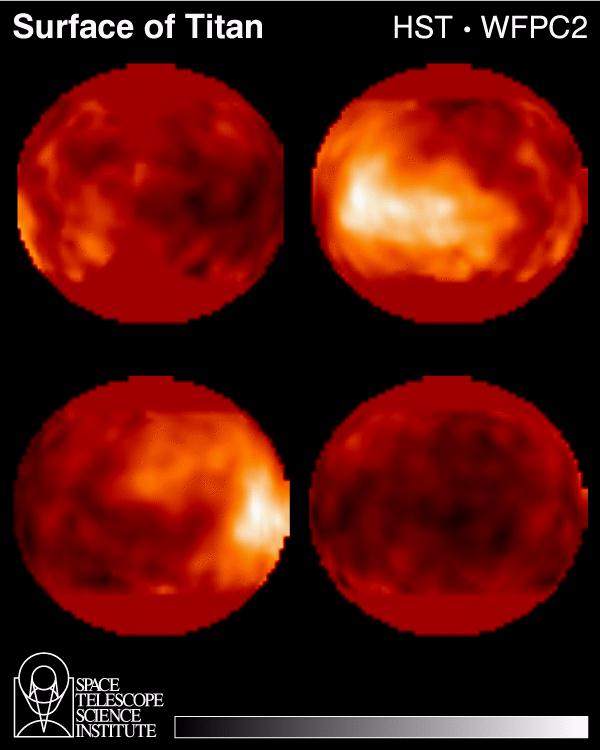

Hubble Observes Surface of Titan

Scientists for the first time have made images of the surface of Saturn’s giant, haze-shrouded moon, Titan. They mapped light and dark features over the surface of the satellite during nearly a complete 16-day rotation. One prominent bright area they discovered is a surface feature 2,500 miles across, about the size of the continent of Australia.

Titan, larger than Mercury and slightly smaller than Mars, is the only body in the solar system, other than Earth, that may have oceans and rainfall on its surface, albeit oceans and rain of ethane-methane rather than water. Scientists suspect that Titan’s present environment—although colder than minus 289 degrees Fahrenheit, so cold that water ice would be as hard as granite—might be similar to that on Earth billions of years ago, before life began pumping oxygen into the atmosphere.

Peter H. Smith of the University of Arizona Lunar and Planetary Laboratory and his team took the images with the Hubble Space Telescope during 14 observing runs between Oct. 4 – 18. Smith announced the team’s first results last week at the 26th annual meeting of the American Astronomical Society Division for Planetary Sciences in Bethesda, Md. Co-investigators on the team are Mark Lemmon, a doctoral candidate with the UA Lunar and Planetary Laboratory; John Caldwell of York University, Canada; Larry Sromovsky of the University of Wisconsin; and Michael Allison of the Goddard Institute for Space Studies, New York City.

Titan’s atmosphere, about four times as dense as Earth’s atmosphere, is primarily nitrogen laced with such poisonous substances as methane and ethane. This thick, orange, hydrocarbon haze was impenetrable to cameras aboard the Pioneer and Voyager spacecraft that flew by the Saturn system in the late 1970s and early 1980s. The haze is formed as methane in the atmosphere is destroyed by sunlight. The hydrocarbons produced by this methane destruction form a smog similar to that found over large cities, but is much thicker.

Smith’s group used the Hubble Space Telescope’s WideField/Planetary Camera 2 at near-infrared wavelengths (between .85 and 1.05 microns). Titan’s haze is transparent enough in this wavelength range to allow mapping of surface features according to their reflectivity. Only Titan’s polar regions could not be mapped this way, due to the telescope’s viewing angle of the poles and the thick haze near the edge of the disk. Their image-resolution (that is, the smallest distance seen in detail) with the WFPC2 at the near-infrared wavelength is 360 miles. The 14 images processed and compiled into the Titan surface map were as “noise” free, or as free of signal interference, as the space telescope allows, Smith said.

Titan makes one complete orbit around Saturn in 16 days, roughly the duration of the imaging project. Scientists have suspected that Titan’s rotation also takes 16 days, so that the same hemisphere of Titan always faces Saturn, just as the same hemisphere of the Earth’s moon always faces the Earth. Recent observations by Lemmon and colleagues at the University of Arizona confirm this true.

It’s too soon to conclude much about what the dark and bright areas in the Hubble Space Telescope images are—continents, oceans, impact craters or other features, Smith said. Scientists have long suspected that Titan’s surface was covered with a global ehtane-methane ocean. The new images show that there is at least some solid surface.

Smith’s team made a total 50 images of Titan last month in their program, a project to search for small scale features in Titan’s lower atmosphere and surface. They have yet to analyze images for information about Titan’s clouds and winds. That analysis could help explain if the bright areas are major impact craters in the frozen water ice-and-rock or higher-altitude features.

The images are important information for the Cassini mission, which is to launch a robotic spacecraft on a 7-year journey to Saturn in October 1997. About three weeks before Cassini’s first flyby of Titan, the spacecraft is to release the European Space Agency’s Huygens Probe to parachute to Titan’s surface. Images like Smith’s team has taken of Titan can be used to identify choice landing spots—and help engineers and scientists understand how Titan’s winds will blow the parachute through the satellite’s atmosphere.

UA scientists play major roles in the Cassini mission: Carolyn C. Porco, an associate professor at the Lunar and Planetary Laboratory, leads the 14-member Cassini Imaging Team. Jonathan I. Lunine, also an associate professor at the lab, is the only American selected by the European Space Agency to be on the three-member Huygens Probe interdisciplinary science team. Smith is a member of research professor Martin G. Tomasko’s international team of scientists who will image the surface of Titan in visible light and in color with the Descent Imager/Spectral Radiometer, one of five instruments in the Huygens Probe’s French, German, Italian and U.S. experiment payload. Senior research associate Lyn R. Doose is also on Tomasko’s team. Lunine and LPL professor Donald M. Hunten are members of the science team for another U.S. instrument on that payload, the gas chromatograph mass spectrometer. Hunten was on the original Cassini mission science definition team back in 1983.

PHOTO CAPTION: Four global projections of the HST Titan data, separated in longitude by 90 degrees. Upper left: hemisphere facing Saturn. Upper right: leading hemisphere (brightest region). Lower left: the hemisphere which never faces Saturn. Lower right: trailing hemisphere. Not that these assignments assume that the rotation is synchronous. The imaging team says its data strongly support this assumption—a longer time baseline is needed for proof. The surface near the poles is never visible to an observer in Titan’s equatorial plane because of the large optical path.

The Wide Field/Planetary Camera 2 was developed by the Jet Propulsion Laboratory and managed by the Goddard Space Flight Center for NASA’s Office of Space Science.

Credit: NASA/JPL/STScI